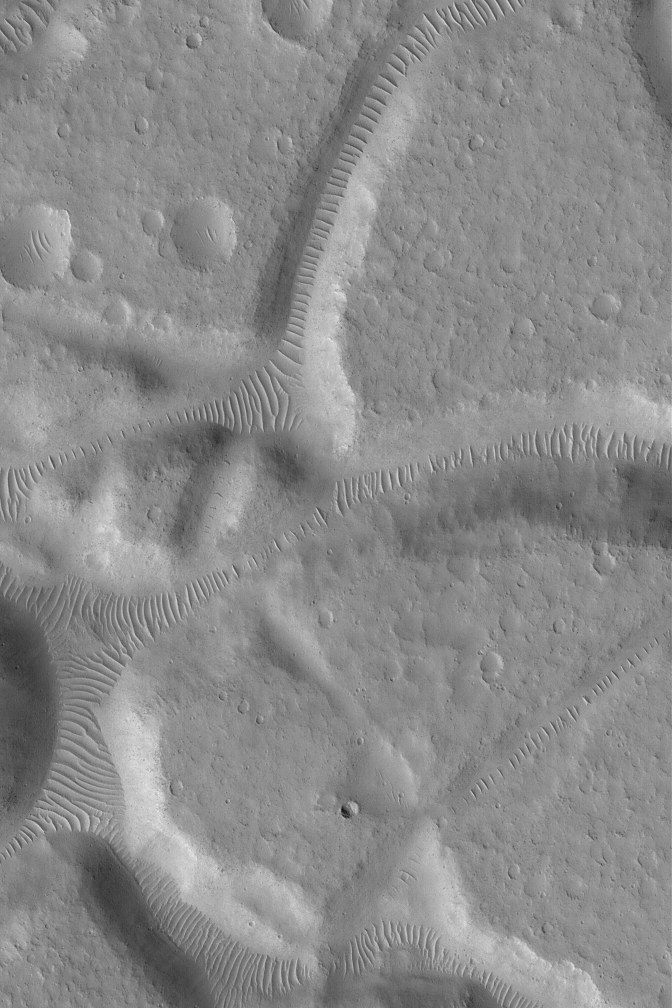

Ripples in Tempe Mensa Region

1 February 2004
This Mars Global Surveyor (MGS) Mars Orbiter Camera (MOC) image shows large windblown ripples (or, some might say, small dunes) in troughs between mesas of the Tempe Mensa region. The ripples are generally perpendicular to the trough walls, indicating that [missing text] the features blew through these canyons. The image is located near 33.5°N, 69.2°W. The picture covers an area 3 km (1.9 mi) wide; sunlight illuminates the scene from the lower left.

Credit: NASA/JPL/Malin Space Science Systems